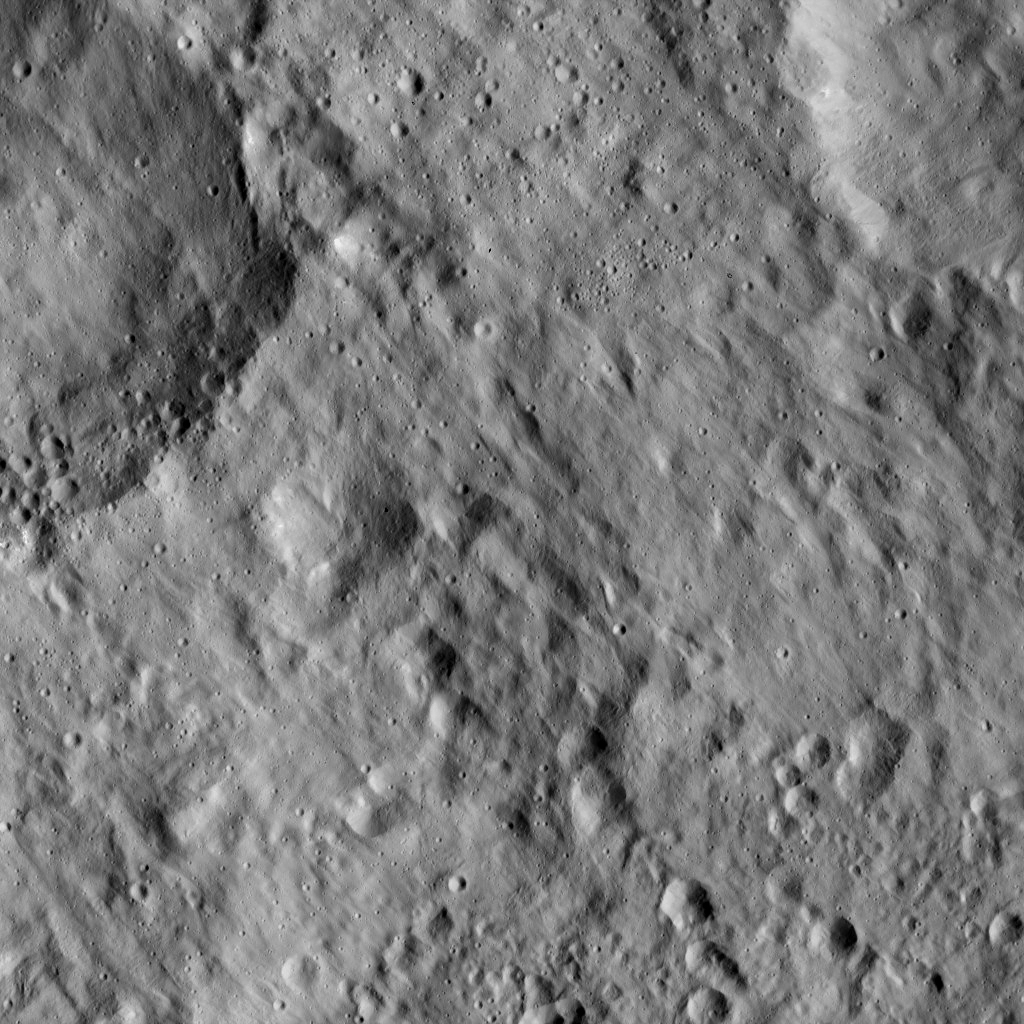

Dawn LAMO Image 64

This view from NASA’s Dawn spacecraft shows a portion of Ertedank Planum, a large, generally flat area in the northern hemisphere of Ceres. Ejecta from a nearby impact has smoothed older features in this scene. The Ertedank Planum region was named for the autumn thanksgiving festival in Germany, Austria and Switzerland.

The view is centered at approximately 10 degrees north latitude, 251 degrees east longitude.

Dawn took this image on Feb. 12, 2016, from its low-altitude mapping orbit, at a distance of about 240 miles (385 kilometers) from the surface. The image resolution is 120 feet (35 meters) per pixel.

Dawn’s mission is managed by JPL for NASA’s Science Mission Directorate in Washington. Dawn is a project of the directorate’s Discovery Program, managed by NASA’s Marshall Space Flight Center in Huntsville, Alabama. UCLA is responsible for overall Dawn mission science. Orbital ATK, Inc., in Dulles, Virginia, designed and built the spacecraft. The German Aerospace Center, the Max Planck Institute for Solar System Research, the Italian Space Agency and the Italian National Astrophysical Institute are international partners on the mission team.

Credit: NASA/JPL-Caltech/UCLA/MPS/DLR/IDA